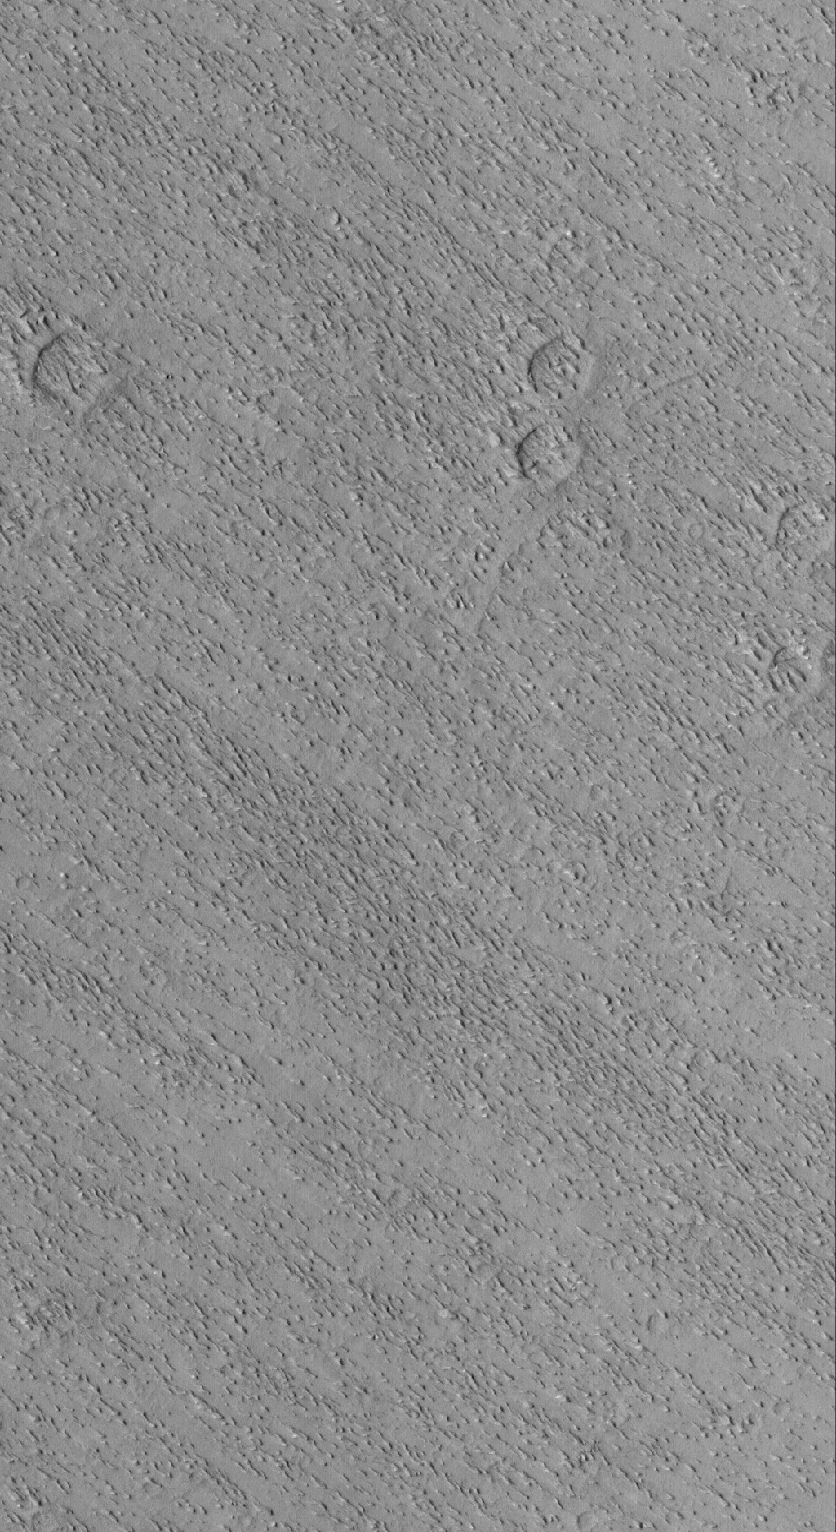

Eumenides Dorsum Yardangs

12 March 2005
This Mars Global Surveyor (MGS) Mars Orbiter Camera (MOC) image shows small wind-eroded ridges, known to geologists as yardangs, in the Eumenides Dorsum region.

Location near: 3.6°N, 150.5°W
Image width: ~3 km (~1.9 mi)
Illumination from: upper left
Season: Northern Summer

Credit: NASA/JPL/Malin Space Science Systems